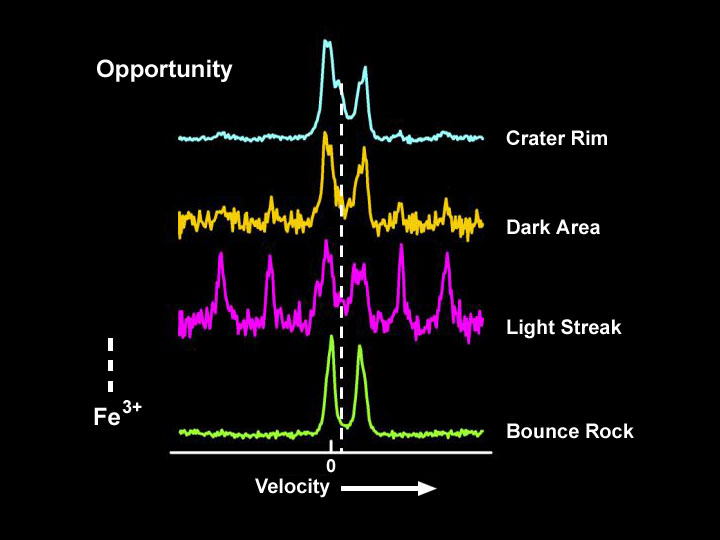

‘Bounce’: Not Like the Others

This illustration shows that the rock dubbed “Bounce” near the Mars Exploration Rover Opportunity’s landing region at Meridiani Planum is not made up of the same minerals as surrounding soil. Spectra from three soil samples taken outside of “Eagle Crater” are compared to that of Bounce (bottom). The dashed white line in the center of the spectra indicates where the “fingerprint” for triple-oxidized iron (Fe 3+) occurs. While the soil samples possess this feature, Bounce does not. The results suggest that Bounce did not originate in the plains of Meridiani Planum. These spectra were taken by the rover’s Moessbauer spectrometer. Measurements of Bounce were made on sol 67.

Credit: NASA/JPL/Cornell/University of Mainz